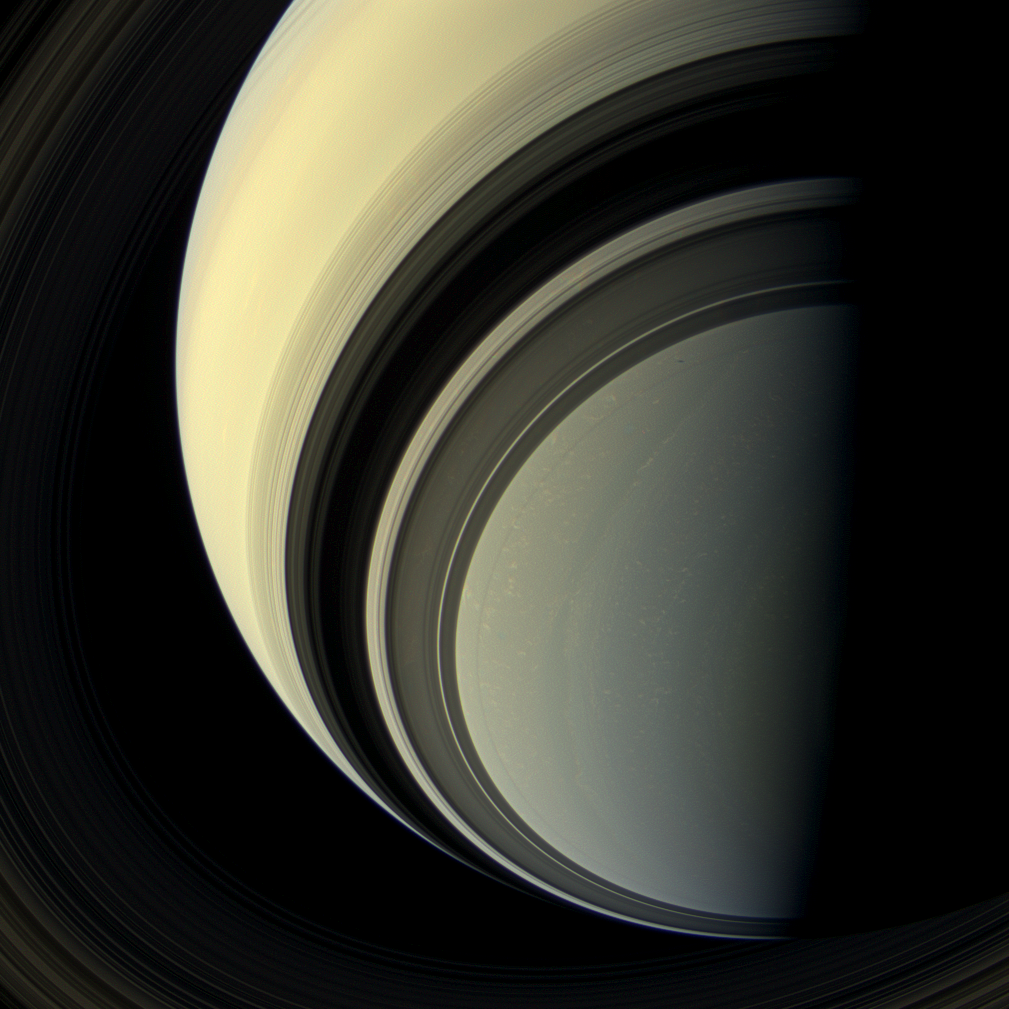

‘Tis the Season

Winter is approaching in the southern hemisphere of Saturn and with this cold season has come the familiar blue hue that was present in the northern winter hemisphere at the start of NASA’s Cassini mission. The changing blue hue that we have learned marks winter at Saturn is likely due to reduction of ultraviolet sunlight and the haze it produces, making the atmosphere clearer and increasing the opportunity for Rayleigh scattering (scattering by molecules and smaller particles) and methane absorption: both processes make the atmosphere blue. The small black dot seen to the right and up from image center, within the ring shadows of the A and F rings, is the shadow of the moon, Prometheus. For an image showing winter in the northern hemisphere see PIA08166.

This view looks toward the unilluminated side of the rings from about 44 degrees below the ring plane. Images taken using red, green and blue spectral filters were combined to create this natural color view. The images were taken with the Cassini spacecraft wide-angle camera on July 29, 2013.

This view was acquired at a distance of approximately 1.003 million miles (1.615 million kilometers) from Saturn. Image scale is 58 miles (93 kilometers) per pixel.

The Cassini-Huygens mission is a cooperative project of NASA, the European Space Agency and the Italian Space Agency. The Jet Propulsion Laboratory, a division of the California Institute of Technology in Pasadena, manages the mission for NASA’s Science Mission Directorate, Washington, D.C. The Cassini orbiter and its two onboard cameras were designed, developed and assembled at JPL. The imaging operations center is based at the Space Science Institute in Boulder, Colo.

Credit: NASA/JPL-Caltech/Space Science Institute